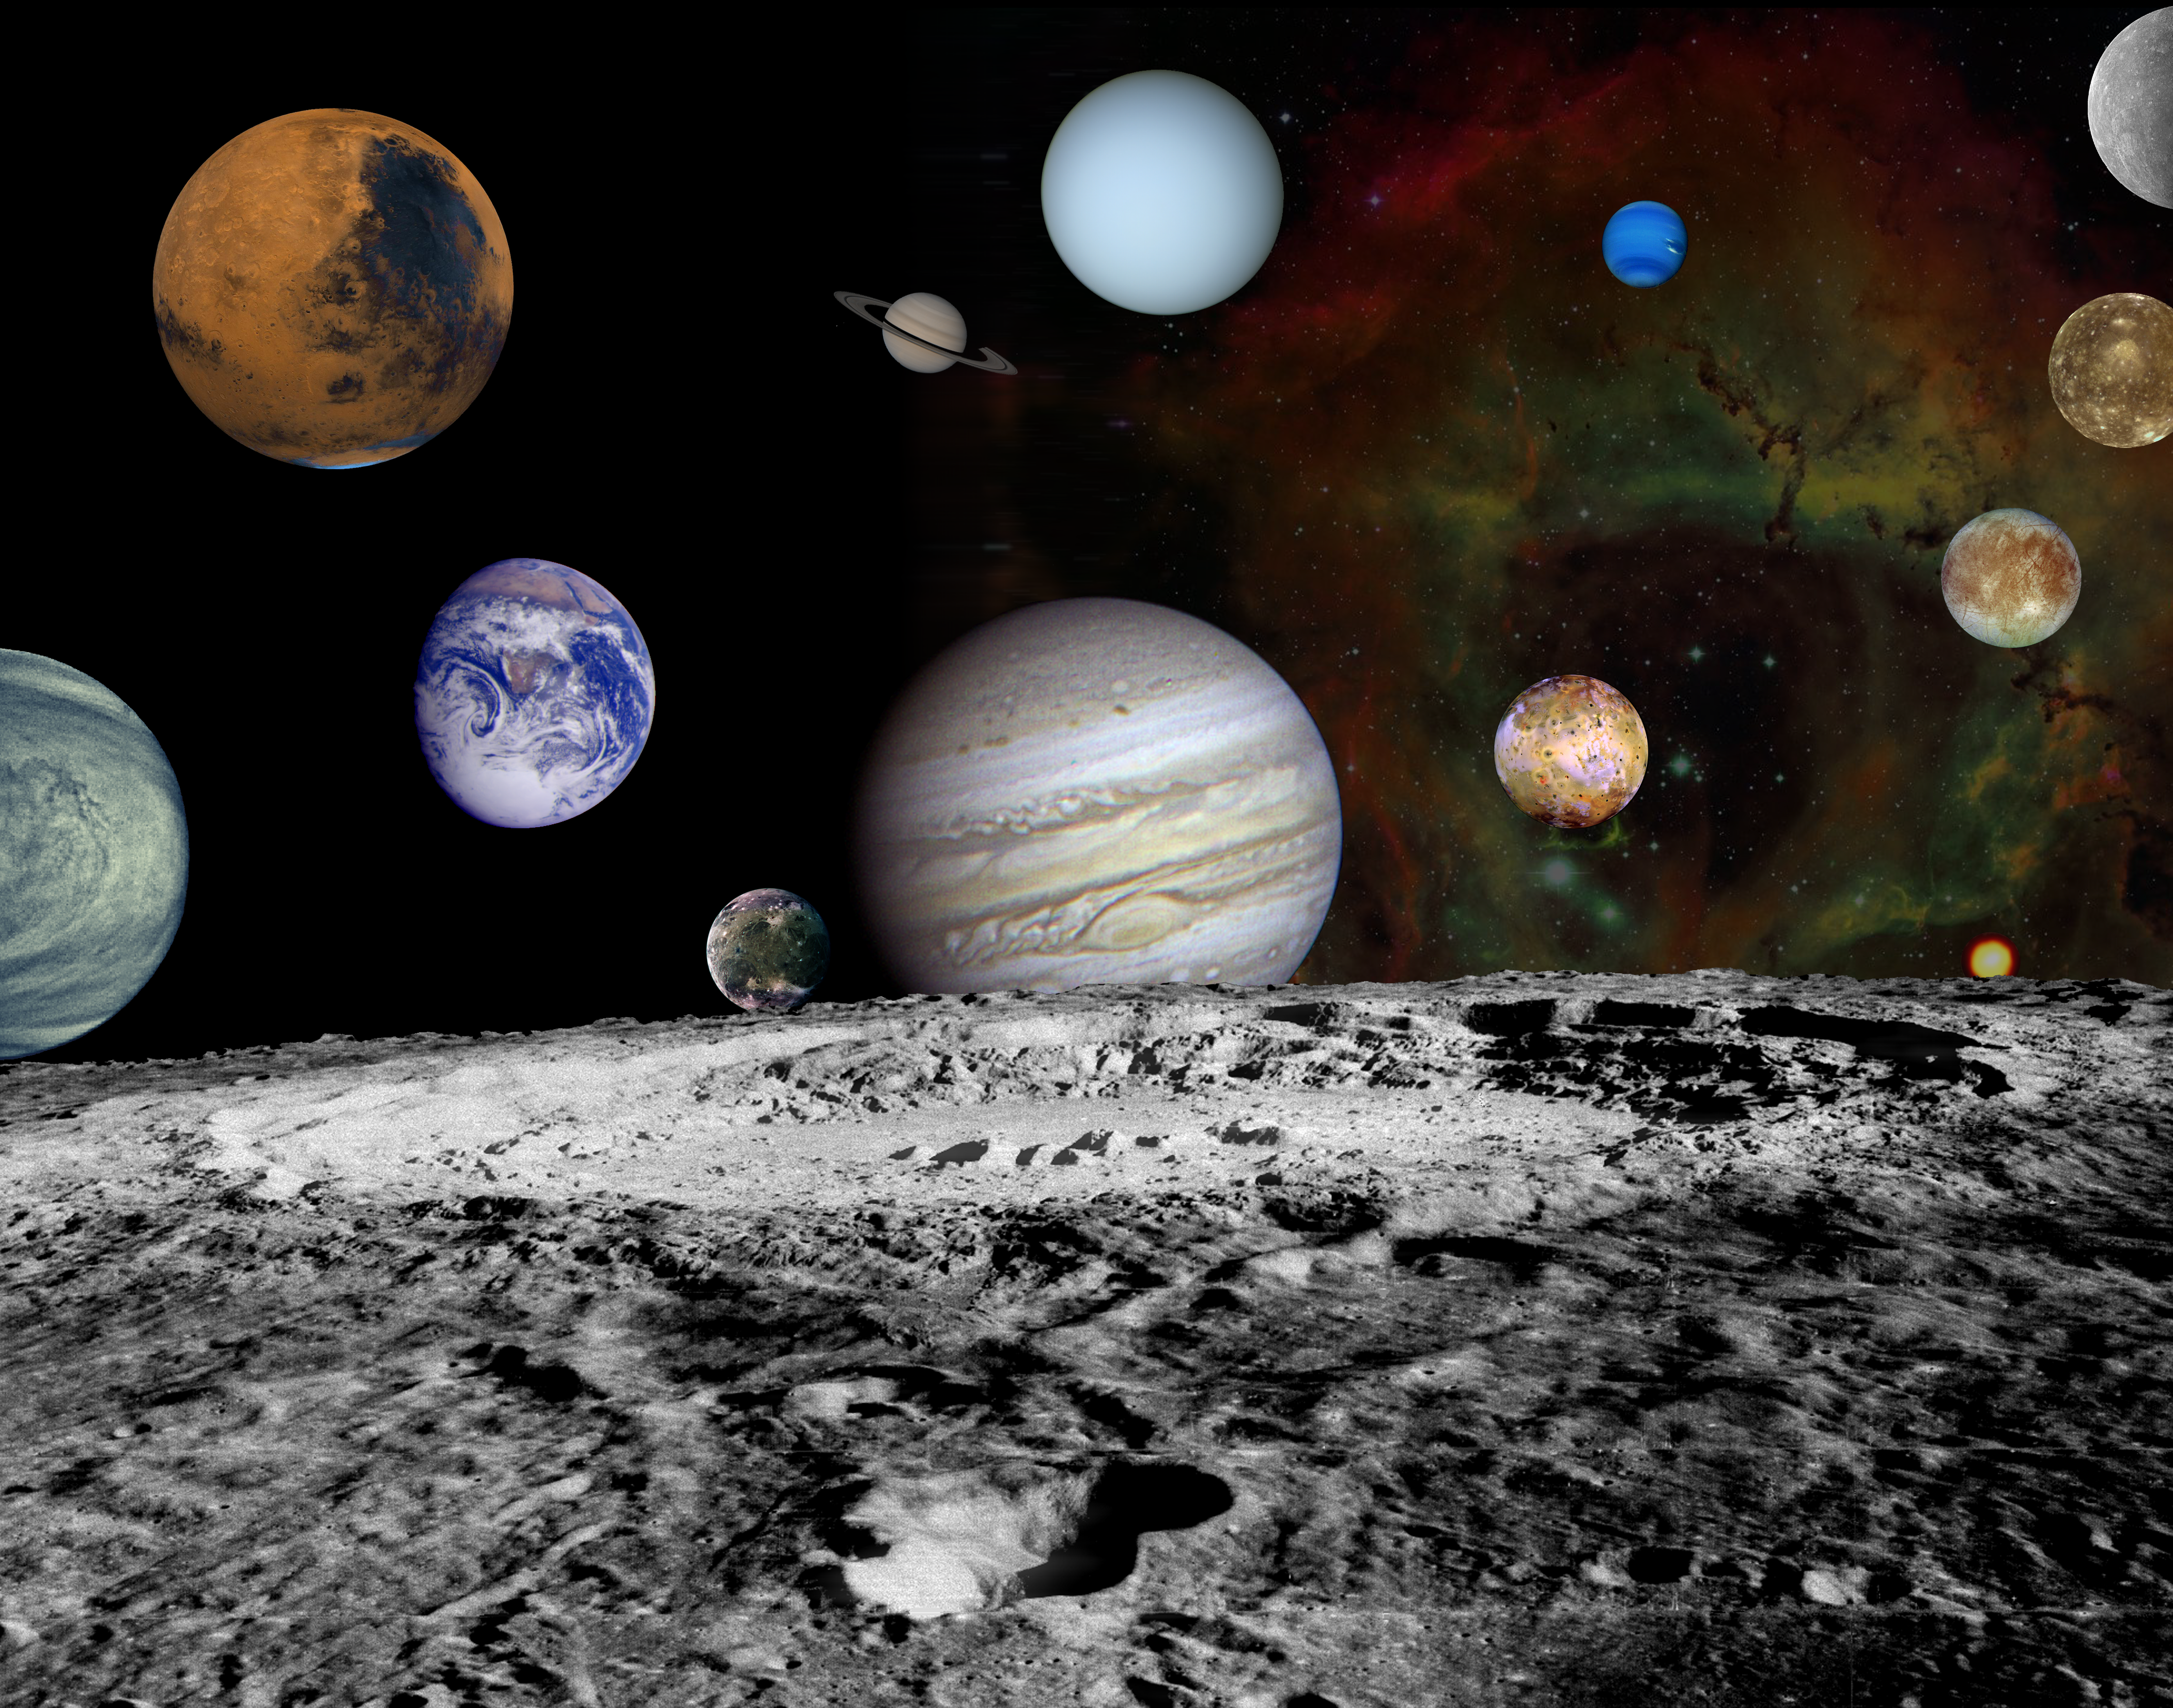

The New Solar System

This solar system montage of the nine planets and four large moons of Jupiter in our solar system are set against a false-color view of the Rosette Nebula. The light emitted from the Rosette Nebula results from the presence of hydrogen (red), oxygen (green) and sulfur (blue). Most of the planetary images in this montage were obtained by NASA’s planetary missions, which have dramatically changed our understanding of the solar system in the past 30 years. The following lists the mission and link for additional information on each object and image.

Mercury/Mariner 10
Venus/Galileo
Earth/Galileo
Moon/Lunar Orbiter
Mars/Viking Orbiter 1 & 2
Jupiter/Voyager 1
Io/Galileo
Europa/Galileo
Ganymede/Galileo
Callisto/Galileo
Saturn/Voyager 1
Uranus/Voyager 2
Neptune/Voyager 2
Pluto/Hubble Space Telescope
Rosette Nebula/Kitt Peak

Credit: NASA/JPL/ASU